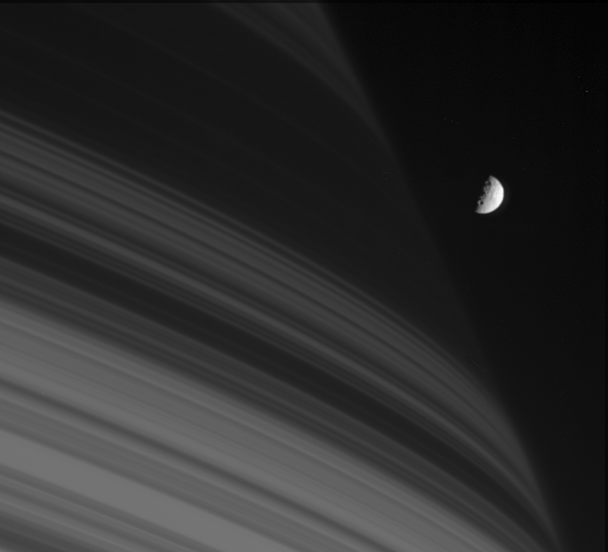

First Quarter Mimas

As the closest-orbiting of Saturn’s intermediate-sized moons, Mimas is occasionally captured against the planet’s dim and shadowed northern latitudes. The moon is seen here next to the shadows cast by the dense B ring. Mimas is 397 kilometers (247 miles) across.

The image was taken with the Cassini spacecraft narrow-angle camera on July 18, 2005, at a distance of approximately 1.6 million kilometers (1 million miles) from Mimas and at a Sun-Mimas-spacecraft, or phase, angle of 90 degrees. Image scale is 10 kilometers (6 miles) per pixel.

The Cassini-Huygens mission is a cooperative project of NASA, the European Space Agency and the Italian Space Agency. The Jet Propulsion Laboratory, a division of the California Institute of Technology in Pasadena, manages the mission for NASA’s Science Mission Directorate, Washington, D.C. The Cassini orbiter and its two onboard cameras were designed, developed and assembled at JPL. The imaging team is based at the Space Science Institute, Boulder, Colo.

Credit: NASA/JPL/Space Science Institute